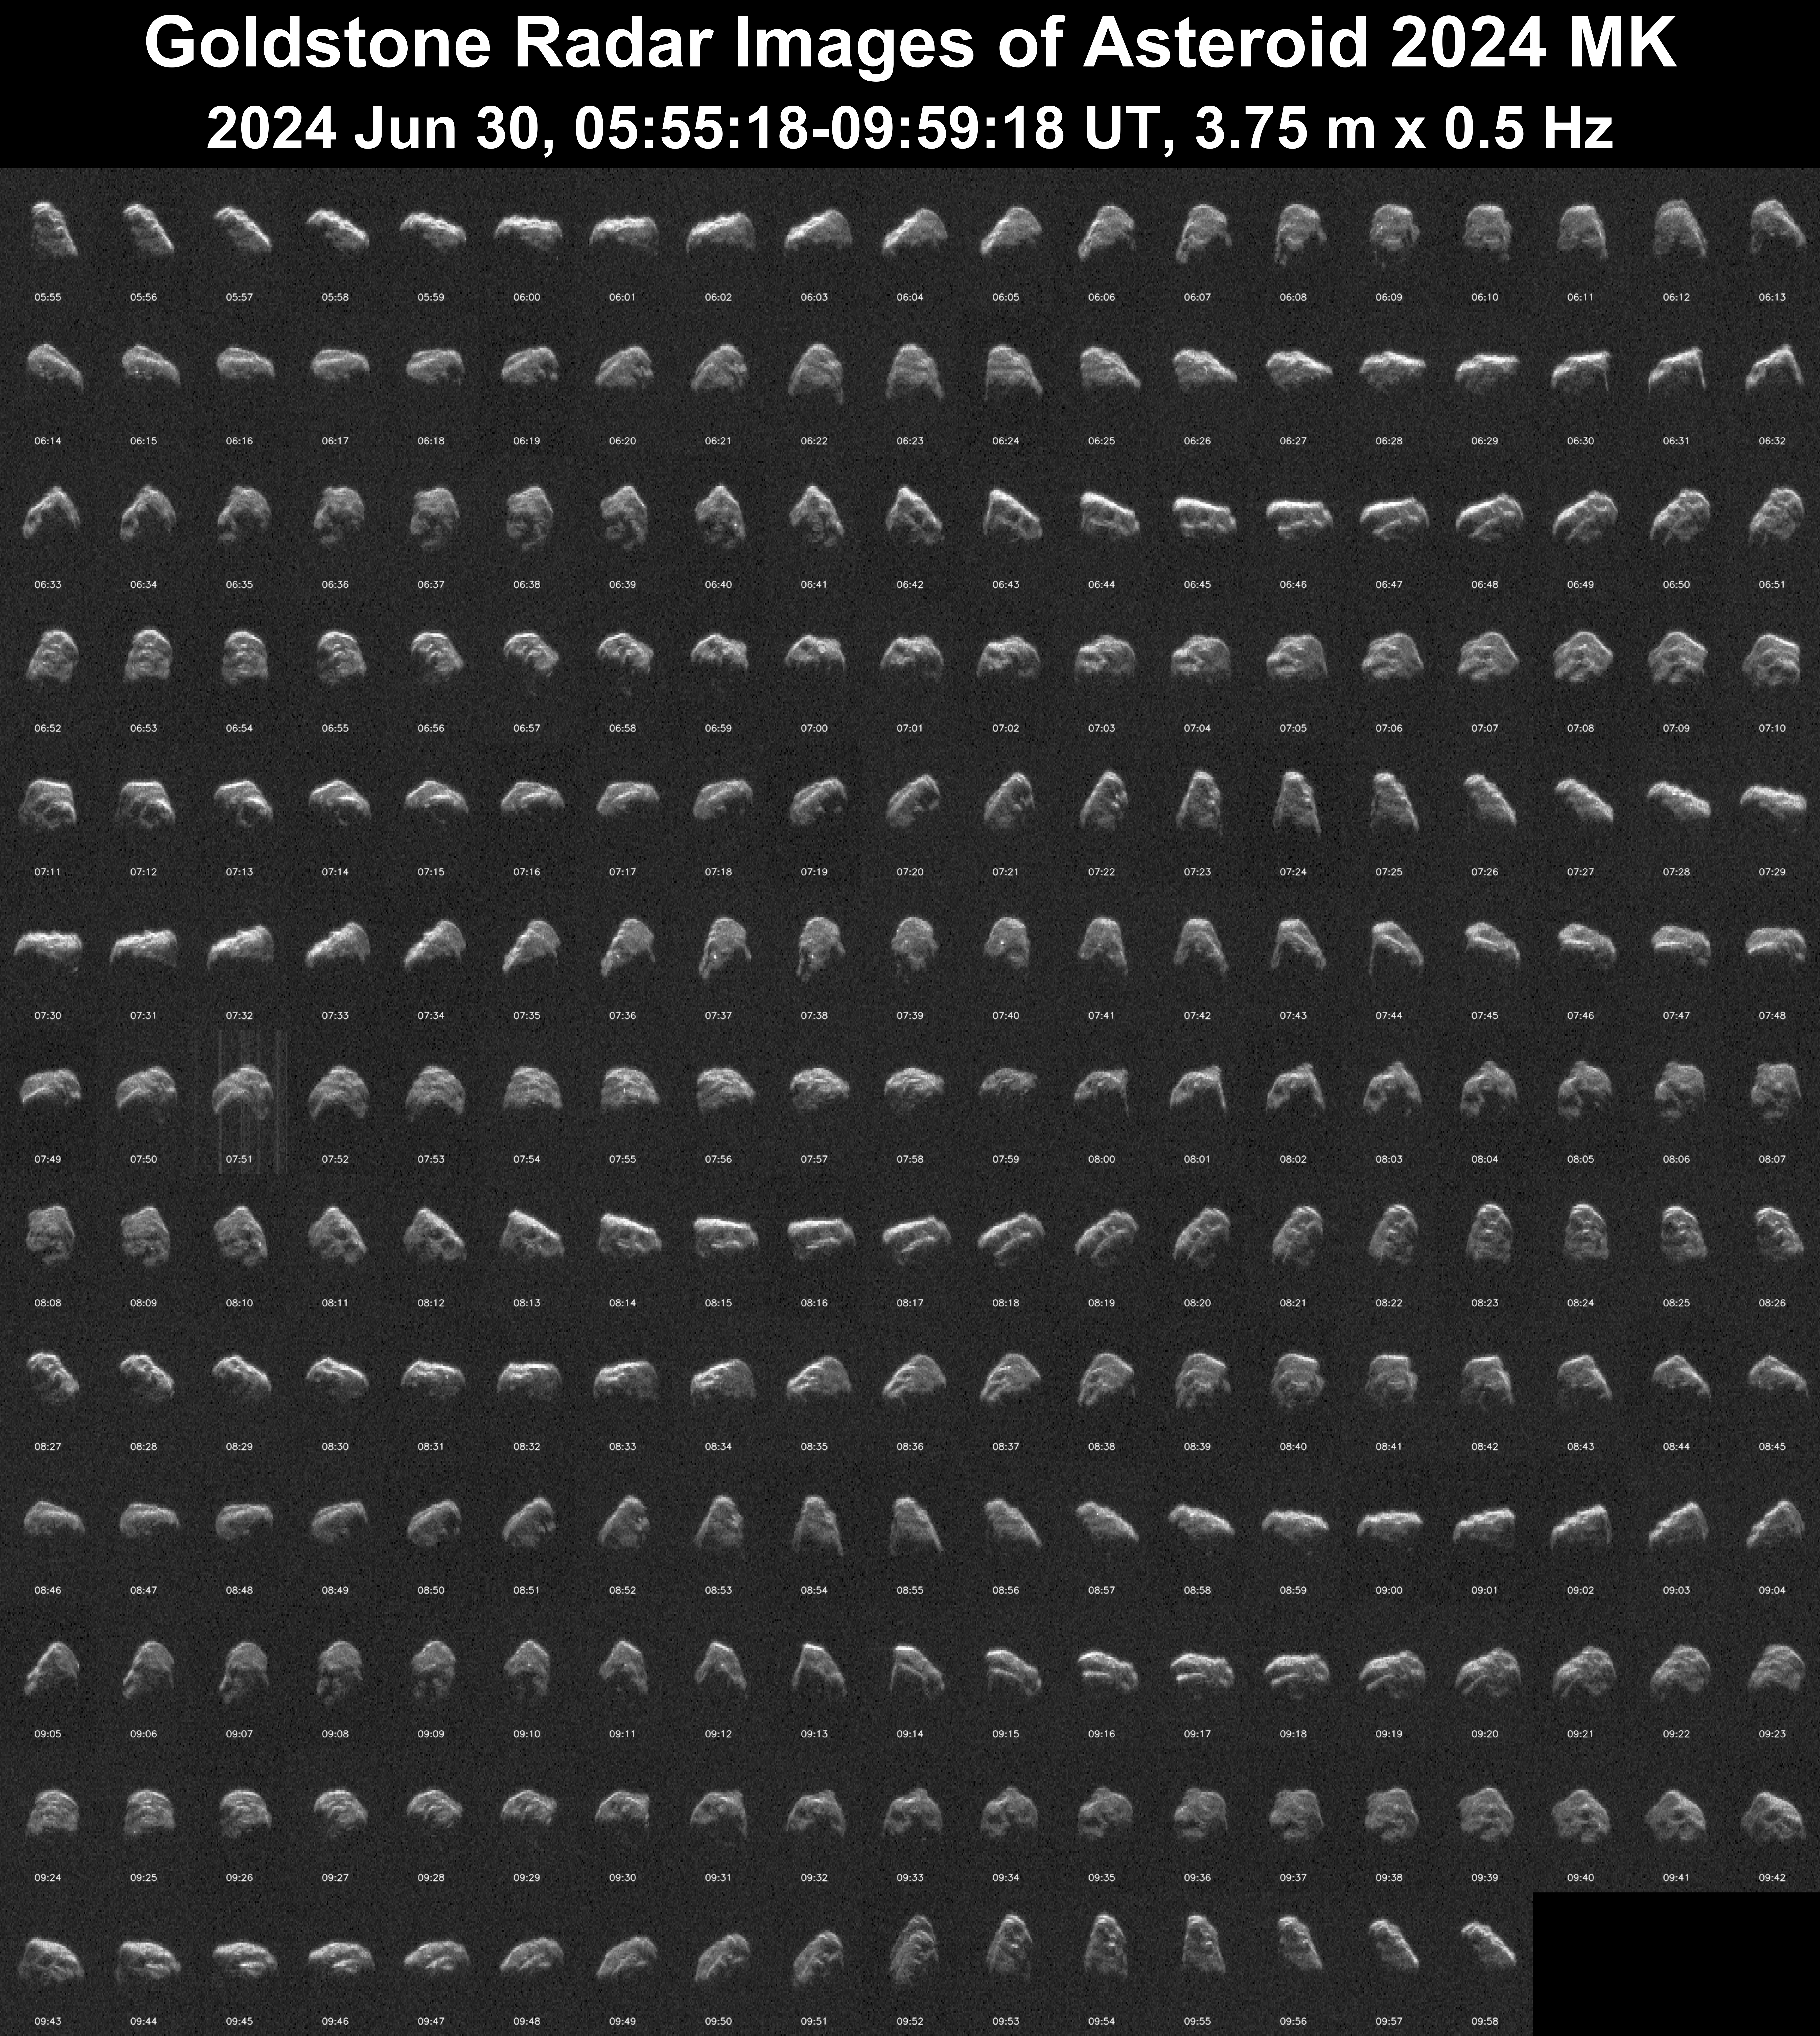

Detailed Planetary Radar Observations of Asteroid 2024 MK

This mosaic shows NASA’s radar observations in one-minute increments of asteroid 2024 MK, a 500-foot-wide (150-meter-wide) near-Earth object, made June 30, 2024, a day after it passed our planet from a distance of only 184,00 miles (295,000 kilometers).

The Deep Space Network’s 230-foot (70-meter) Goldstone Solar System Radar, called Deep Space Station 14 (or DSS-14), was used to transmit radio frequency signals to the asteroid, and the 114-foot (34-meter) DSS-13 received the reflected signals. The result of this “bistatic” radar observation is a detailed image of the asteroid’s surface, revealing concavities, ridges, and boulders about 30 feet (10 meters) wide.

The observations were made just before 5:55 a.m. UTC June 30 (10:55 p.m. PDT June 29). The asteroid’s close approach occurred at 13:49 UTC June 29 (6:49 a.m. PDT June 29).

Figure A shows an animation of the rotating asteroid using the individual observations.

Close approaches of near-Earth objects the size of 2024 MK are relatively rare, occurring about every couple of decades, on average, so scientists at NASA’s Jet Propulsion Laboratory in Southern California sought to gather as much data about the object as possible.

The Goldstone Solar System Radar Group is supported by NASA’s Near-Earth Object Observations Program within the Planetary Defense Coordination Office at the agency’s headquarters in Washington. Managed by NASA’s Jet Propulsion Laboratory, the Deep Space Network receives programmatic oversight from Space Communications and Navigation program office within the Space Operations Mission Directorate, also at NASA Headquarters.

Credit: NASA/JPL-Caltech